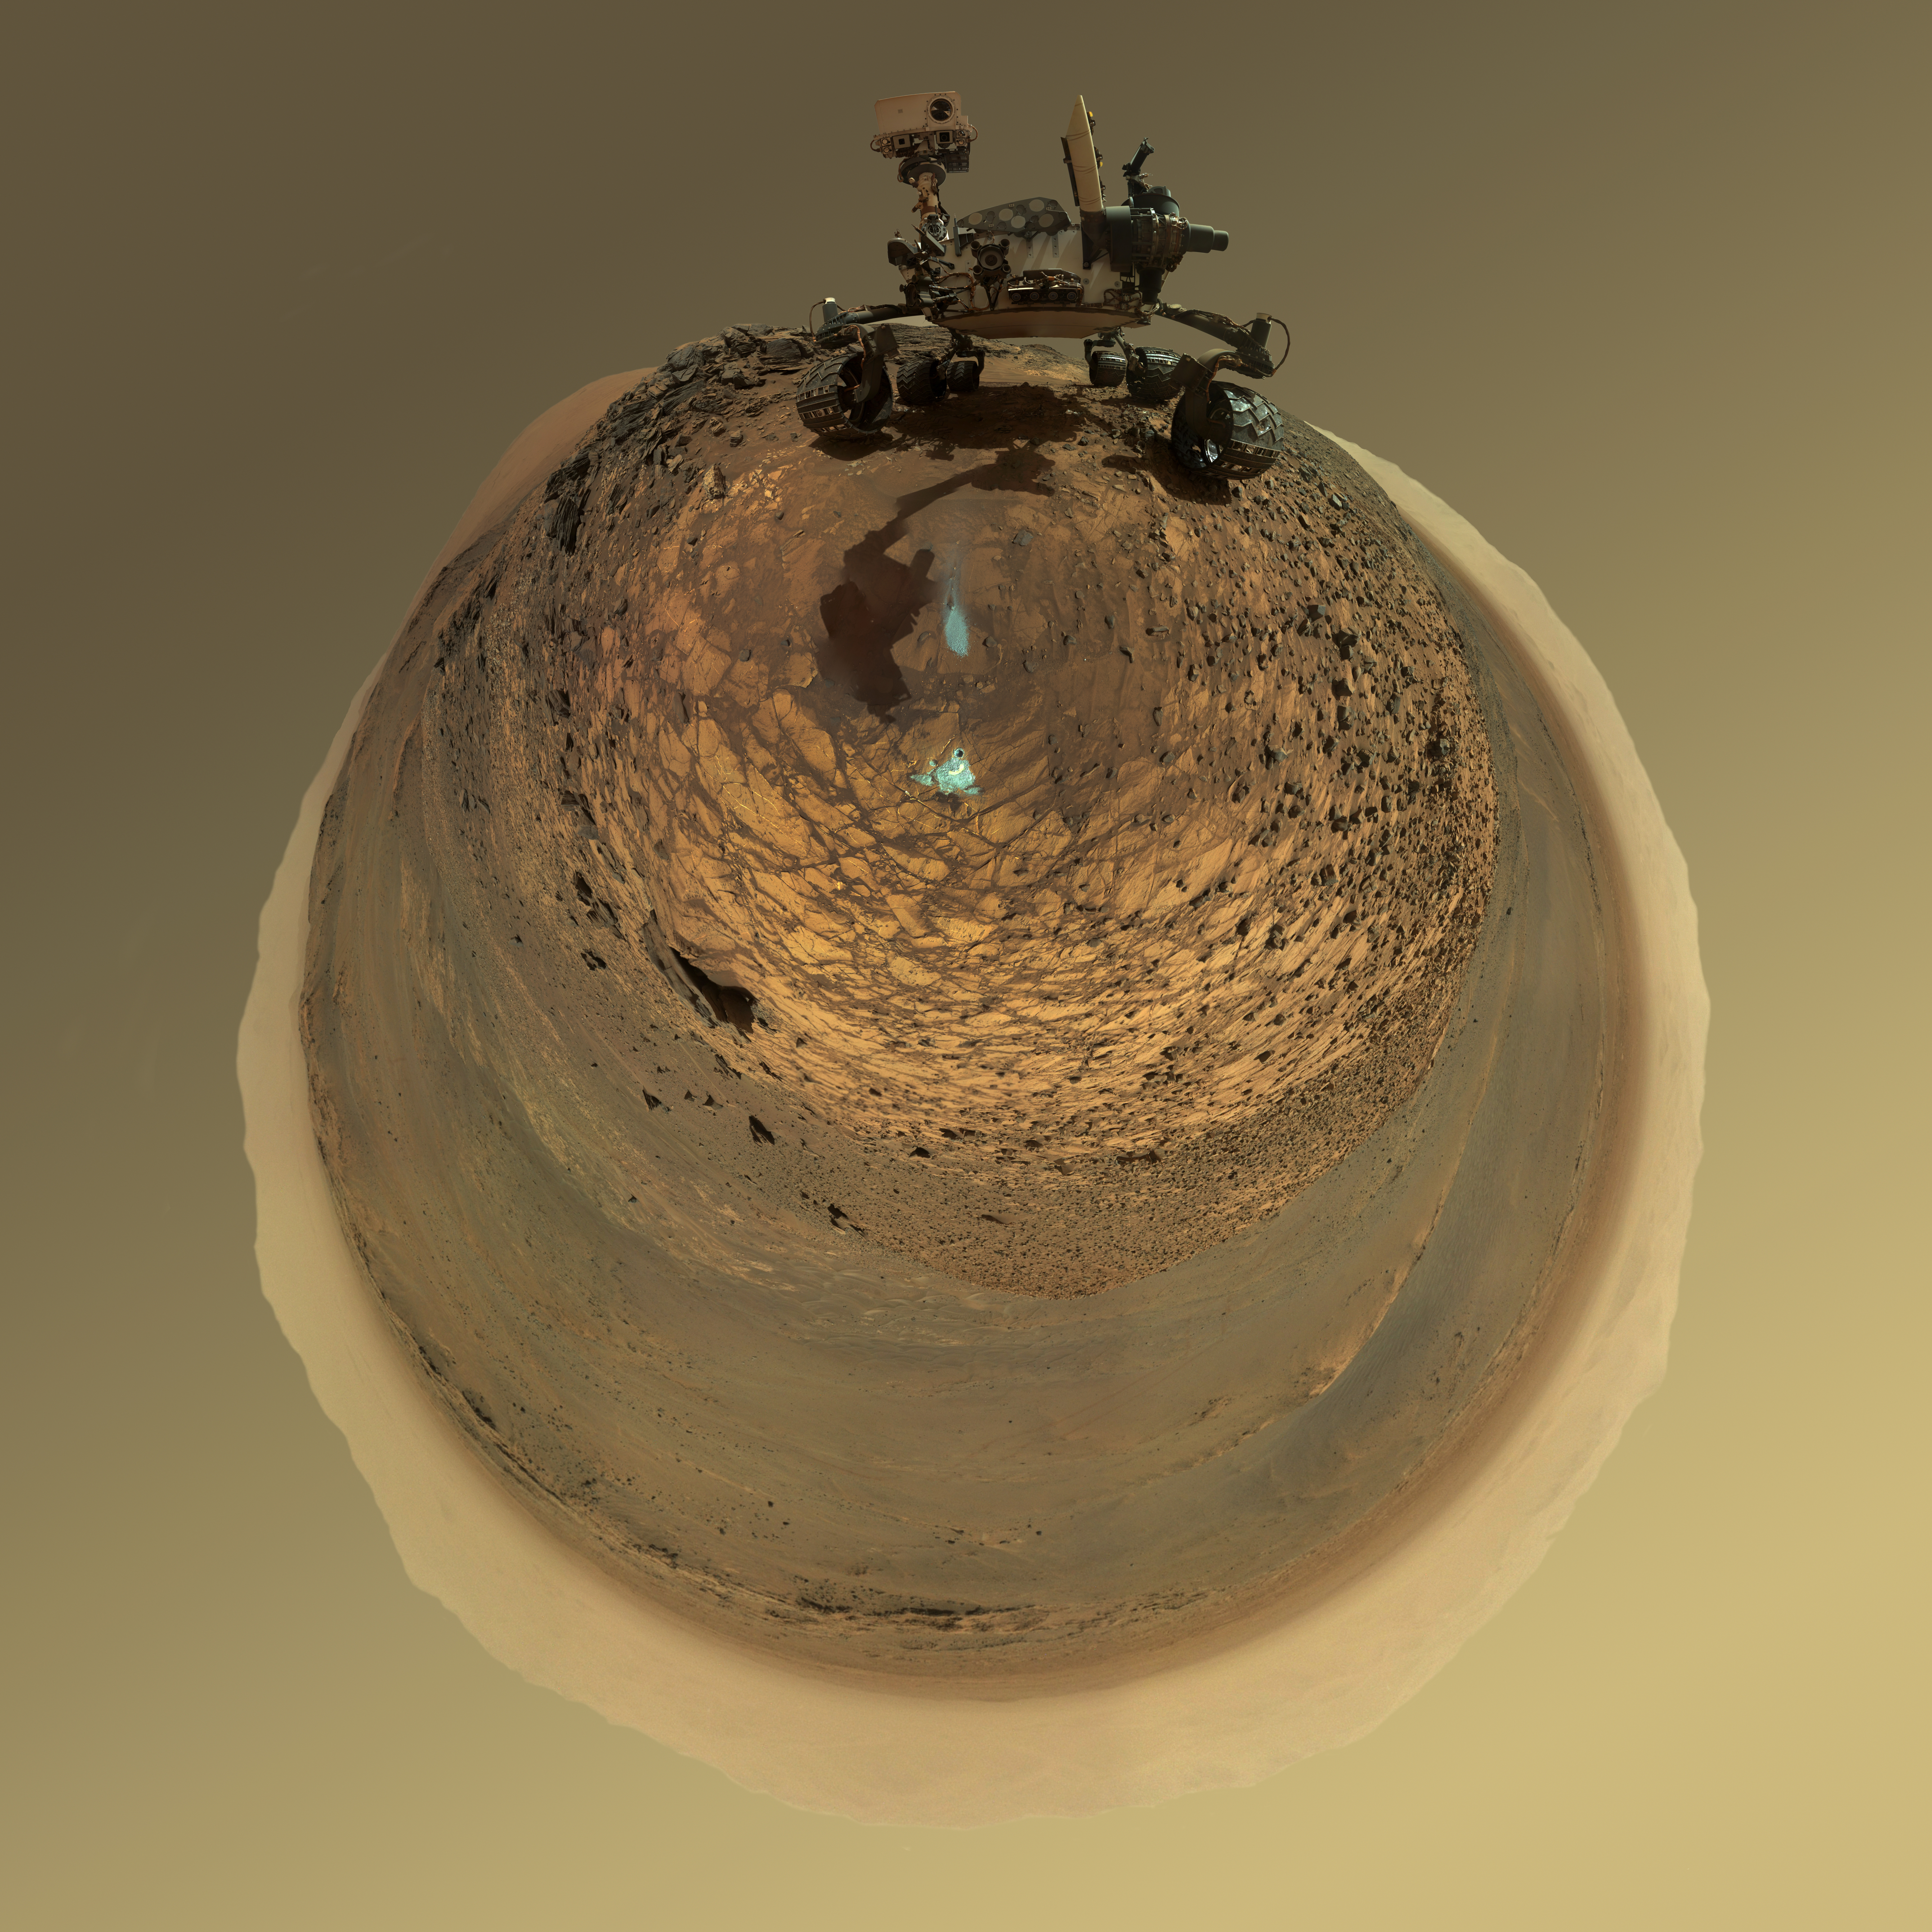

Round-Horizon Version of Curiosity’s Low-Angle Selfie at ‘Buckskin’

This version of a self-portrait of NASA’s Curiosity Mars rover at a drilling site called “Buckskin” on lower Mount Sharp is presented as a stereographic projection, which shows the horizon as a circle.

It is a mosaic assembled from the same set of 92 component raw images used for the flatter-horizon version at PIA19807. The component images were taken by Curiosity’s Mars Hand Lens Imager (MAHLI) on Aug. 5, 2015, during the 1,065th Martian day, or sol, of the rover’s work on Mars.

Curiosity drilled the hole at Buckskin during Sol 1060 (July 30, 2015). Two patches of pale, powdered rock material pulled from inside Buckskin are visible in this scene, in front of the rover. The patch closer to the rover is where the sample-handling mechanism on Curiosity’s robotic arm dumped collected material that did not pass through a sieve in the mechanism. Sieved sample material was delivered to laboratory instruments inside the rover. The patch farther in front of the rover, roughly triangular in shape, shows where fresh tailings spread downhill from the drilling process. The drilled hole, 0.63 inch (1.6 centimeters) in diameter, is at the upper point of the tailings.

The rover is facing northeast, looking out over the plains from the crest of a 20-foot (6-meter) hill that it climbed to reach the “Marias Pass” area. The upper levels of Mount Sharp are visible behind the rover, while Gale Crater’s northern rim dominates most of the rest of the horizon.the horizon on the left and right of the mosaic.

MAHLI is mounted at the end of the rover’s robotic arm. For this self-portrait, the rover team positioned the camera lower in relation to the rover body than for any previous full self-portrait of Curiosity. The assembled mosaic does not include the rover’s arm beyond a portion of the upper arm held nearly vertical from the shoulder joint. Shadows from the rest of the arm and the turret of tools at the end of the arm are visible on the ground. With the wrist motions and turret rotations used in pointing the camera for the component images, the arm was positioned out of the shot in the frames or portions of frames used in this mosaic.

MAHLI was built by Malin Space Science Systems, San Diego. NASA’s Jet Propulsion Laboratory, a division of the California Institute of Technology in Pasadena, manages the Mars Science Laboratory Project for the NASA Science Mission Directorate, Washington. JPL designed and built the project’s Curiosity rover.

More information about Curiosity is online at http://www.nasa.gov/msl and http://mars.jpl.nasa.gov/msl/.

Photojournal Note: Also available is the full resolution TIFF file PIA19806_full.tif. This file may be too large to view from a browser; it can be downloaded onto your desktop by right-clicking on the previous link and viewed with image viewing software.

Credit: NASA/JPL-Caltech/MSSS